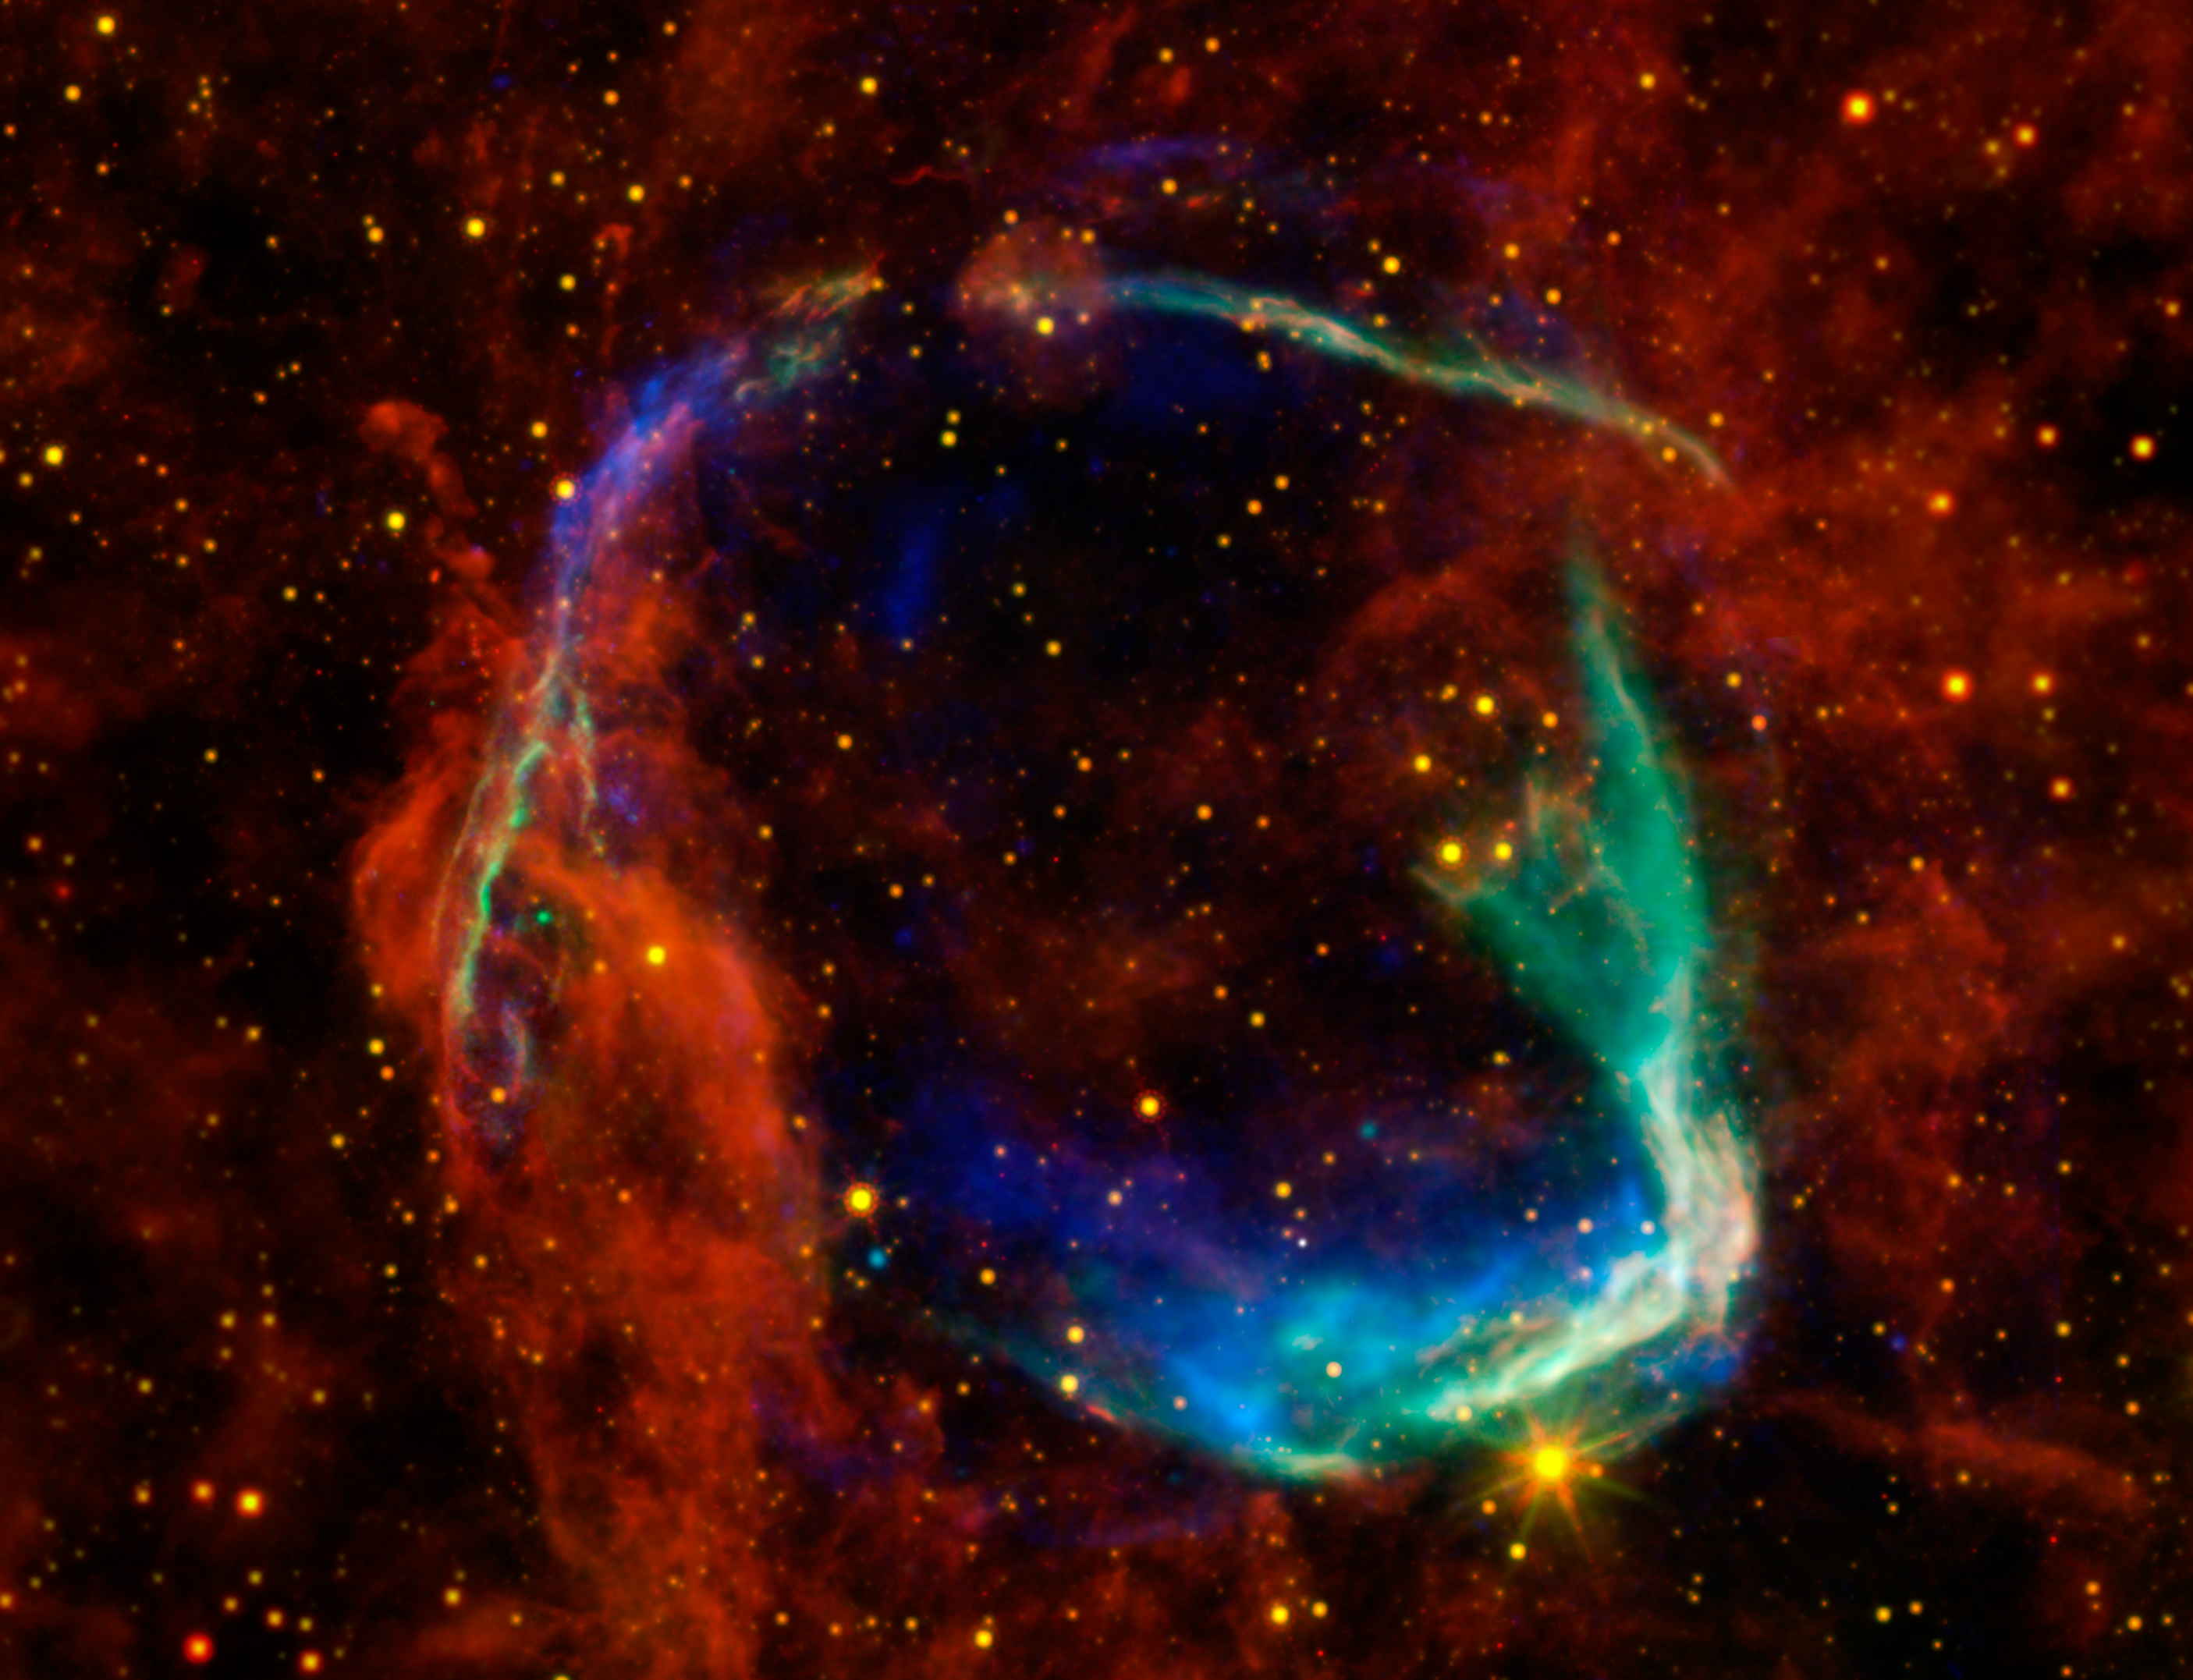

All Eyes on Oldest Recorded Supernova

This image combines data from four different space telescopes to create a multi-wavelength view of all that remains of the oldest documented example of a supernova, called RCW 86. The Chinese witnessed the event in 185 A.D., documenting a mysterious "guest star" that remained in the sky for eight months. X-ray images from the European Space Agency's XMM-Newton Observatory and NASA's Chandra X-ray Observatory are combined to form the blue and green colors in the image. The X-rays show the interstellar gas that has been heated to millions of degrees by the passage of the shock wave from the supernova.

Infrared data from NASA's Spitzer Space Telescope, as well as NASA's Wide-Field Infrared Survey Explorer (WISE) are shown in yellow and red, and reveal dust radiating at a temperature of several hundred degrees below zero, warm by comparison to normal dust in our Milky Way galaxy.

By studying the X-ray and infrared data together, astronomers were able to determine that the cause of the explosion witnessed nearly 2,000 years ago was a Type Ia supernova, in which an otherwise-stable white dwarf, or dead star, was pushed beyond the brink of stability when a companion star dumped material onto it. Furthermore, scientists used the data to solve another mystery surrounding the remnant -- how it got to be so large in such a short amount of time. By blowing a wind prior to exploding, the white dwarf was able to clear out a huge "cavity," a region of very low-density surrounding the system. The explosion into this cavity was able to expand much faster than it otherwise would have.

This is the first time that this type of cavity has been seen around a white dwarf system prior to explosion. Scientists say the results may have significant implications for theories of white-dwarf binary systems and Type Ia supernovae.

RCW 86 is approximately 8,000 light-years away. At about 85 light-years in diameter, it occupies a region of the sky in the southern constellation of Circinus that is slightly larger than the full moon.

Credit: NASA/JPL-Caltech/B. Williams (NCSU)